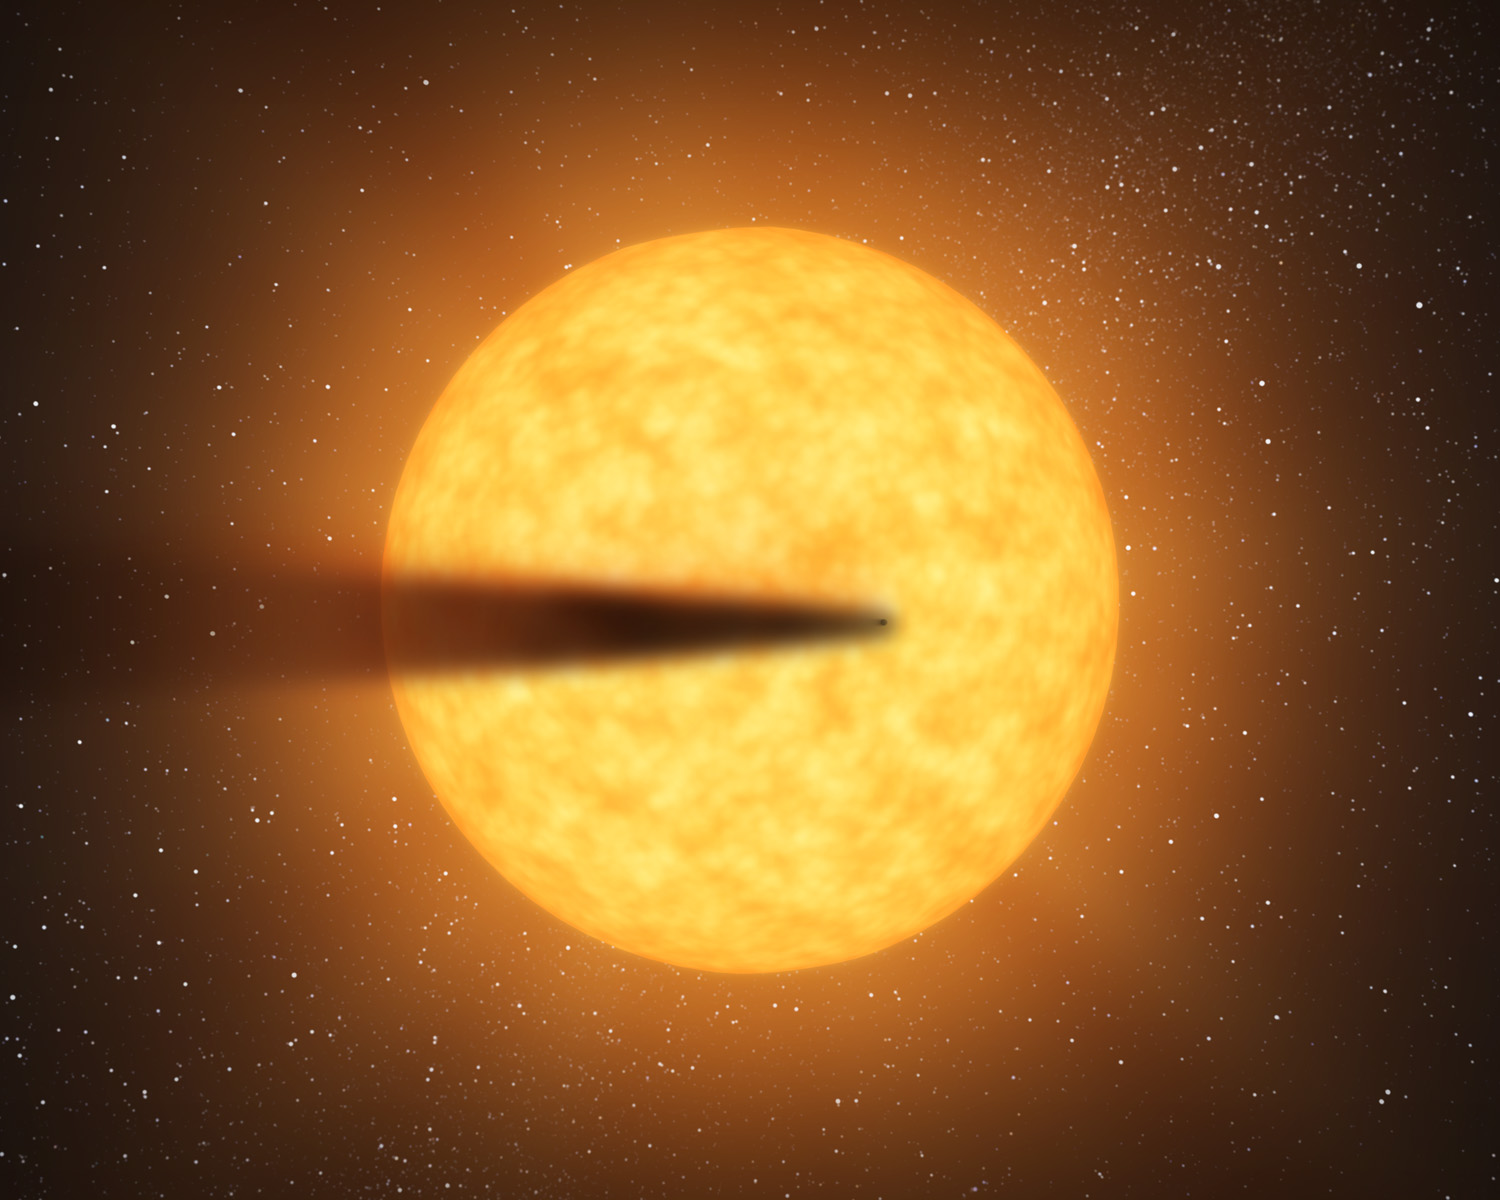

Possible Disintegrating Planet (Artist’s Concept)

This artist’s concept depicts a comet-like tail of a possible disintegrating super Mercury-size planet candidate as it transits, or crosses, its parent star, named KIC 12557548. The results are based on data from NASA’s Kepler mission.

At an orbital distance of only twice the diameter of its star, the surface temperature of the potential planet is estimated to be a sweltering 3,300 degrees Fahrenheit (1,816 degrees Celsius). At such a high temperature, the surface would melt and evaporate. The energy from the resulting wind would be enough to allow dust and gas to escape into space creating a trailing dusty effluence that intermittently blocks the starlight.

NASA’s Ames Research Center in Moffett Field, Calif., manages Kepler’s ground system development, mission operations and science data analysis. JPL managed the Kepler mission’s development.

Credit: NASA/JPL-Caltech